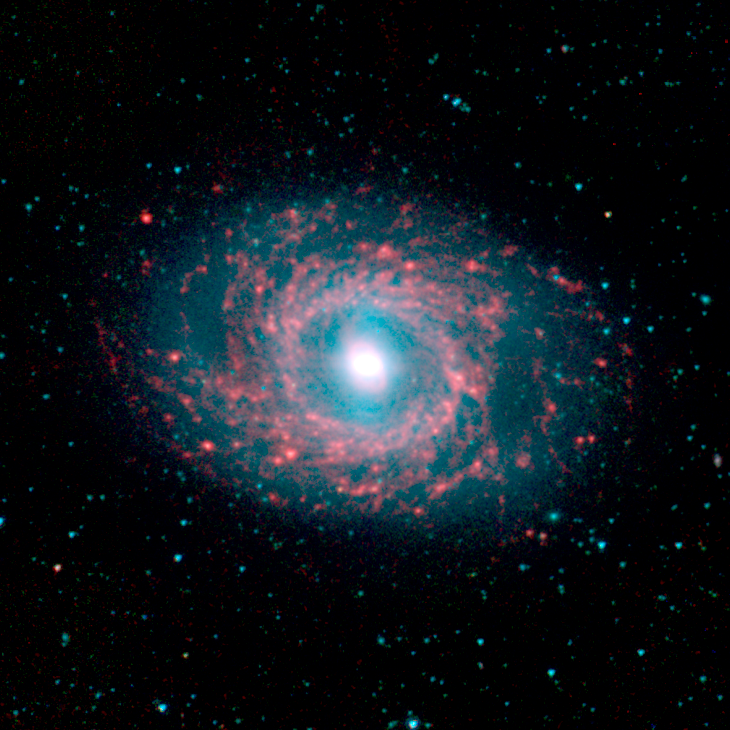

NGC 3351 (M95)

This image of galaxy NGC 3351, located approximately 30 million light-years away in the constellation Leo was captured by the Spitzer Infrared Nearby Galaxy Survey (SINGS) Legacy Project using the telescope's Infrared Array Camera (IRAC).

The remarkable galaxy is graced with beautiful "rings" of star formation as seen at the longer (red) wavelengths, pierced by a massive bar-like stellar structure (blue light) that extends from the nucleus to the ringed disk.

The SINGS image is a four-channel color composite, where blue indicates emission at 3.6 microns, green corresponds to 4.5 microns, and red to 5.8 and 8.0 microns. The contribution from starlight (measured at 3.6 microns) in this picture has been subtracted from the 5.8 and 8 micron images to enhance the visibility of the dust features.

Credit: NASA/JPL-Caltech/R. Kennicutt (University of Arizona) and the SINGS Team